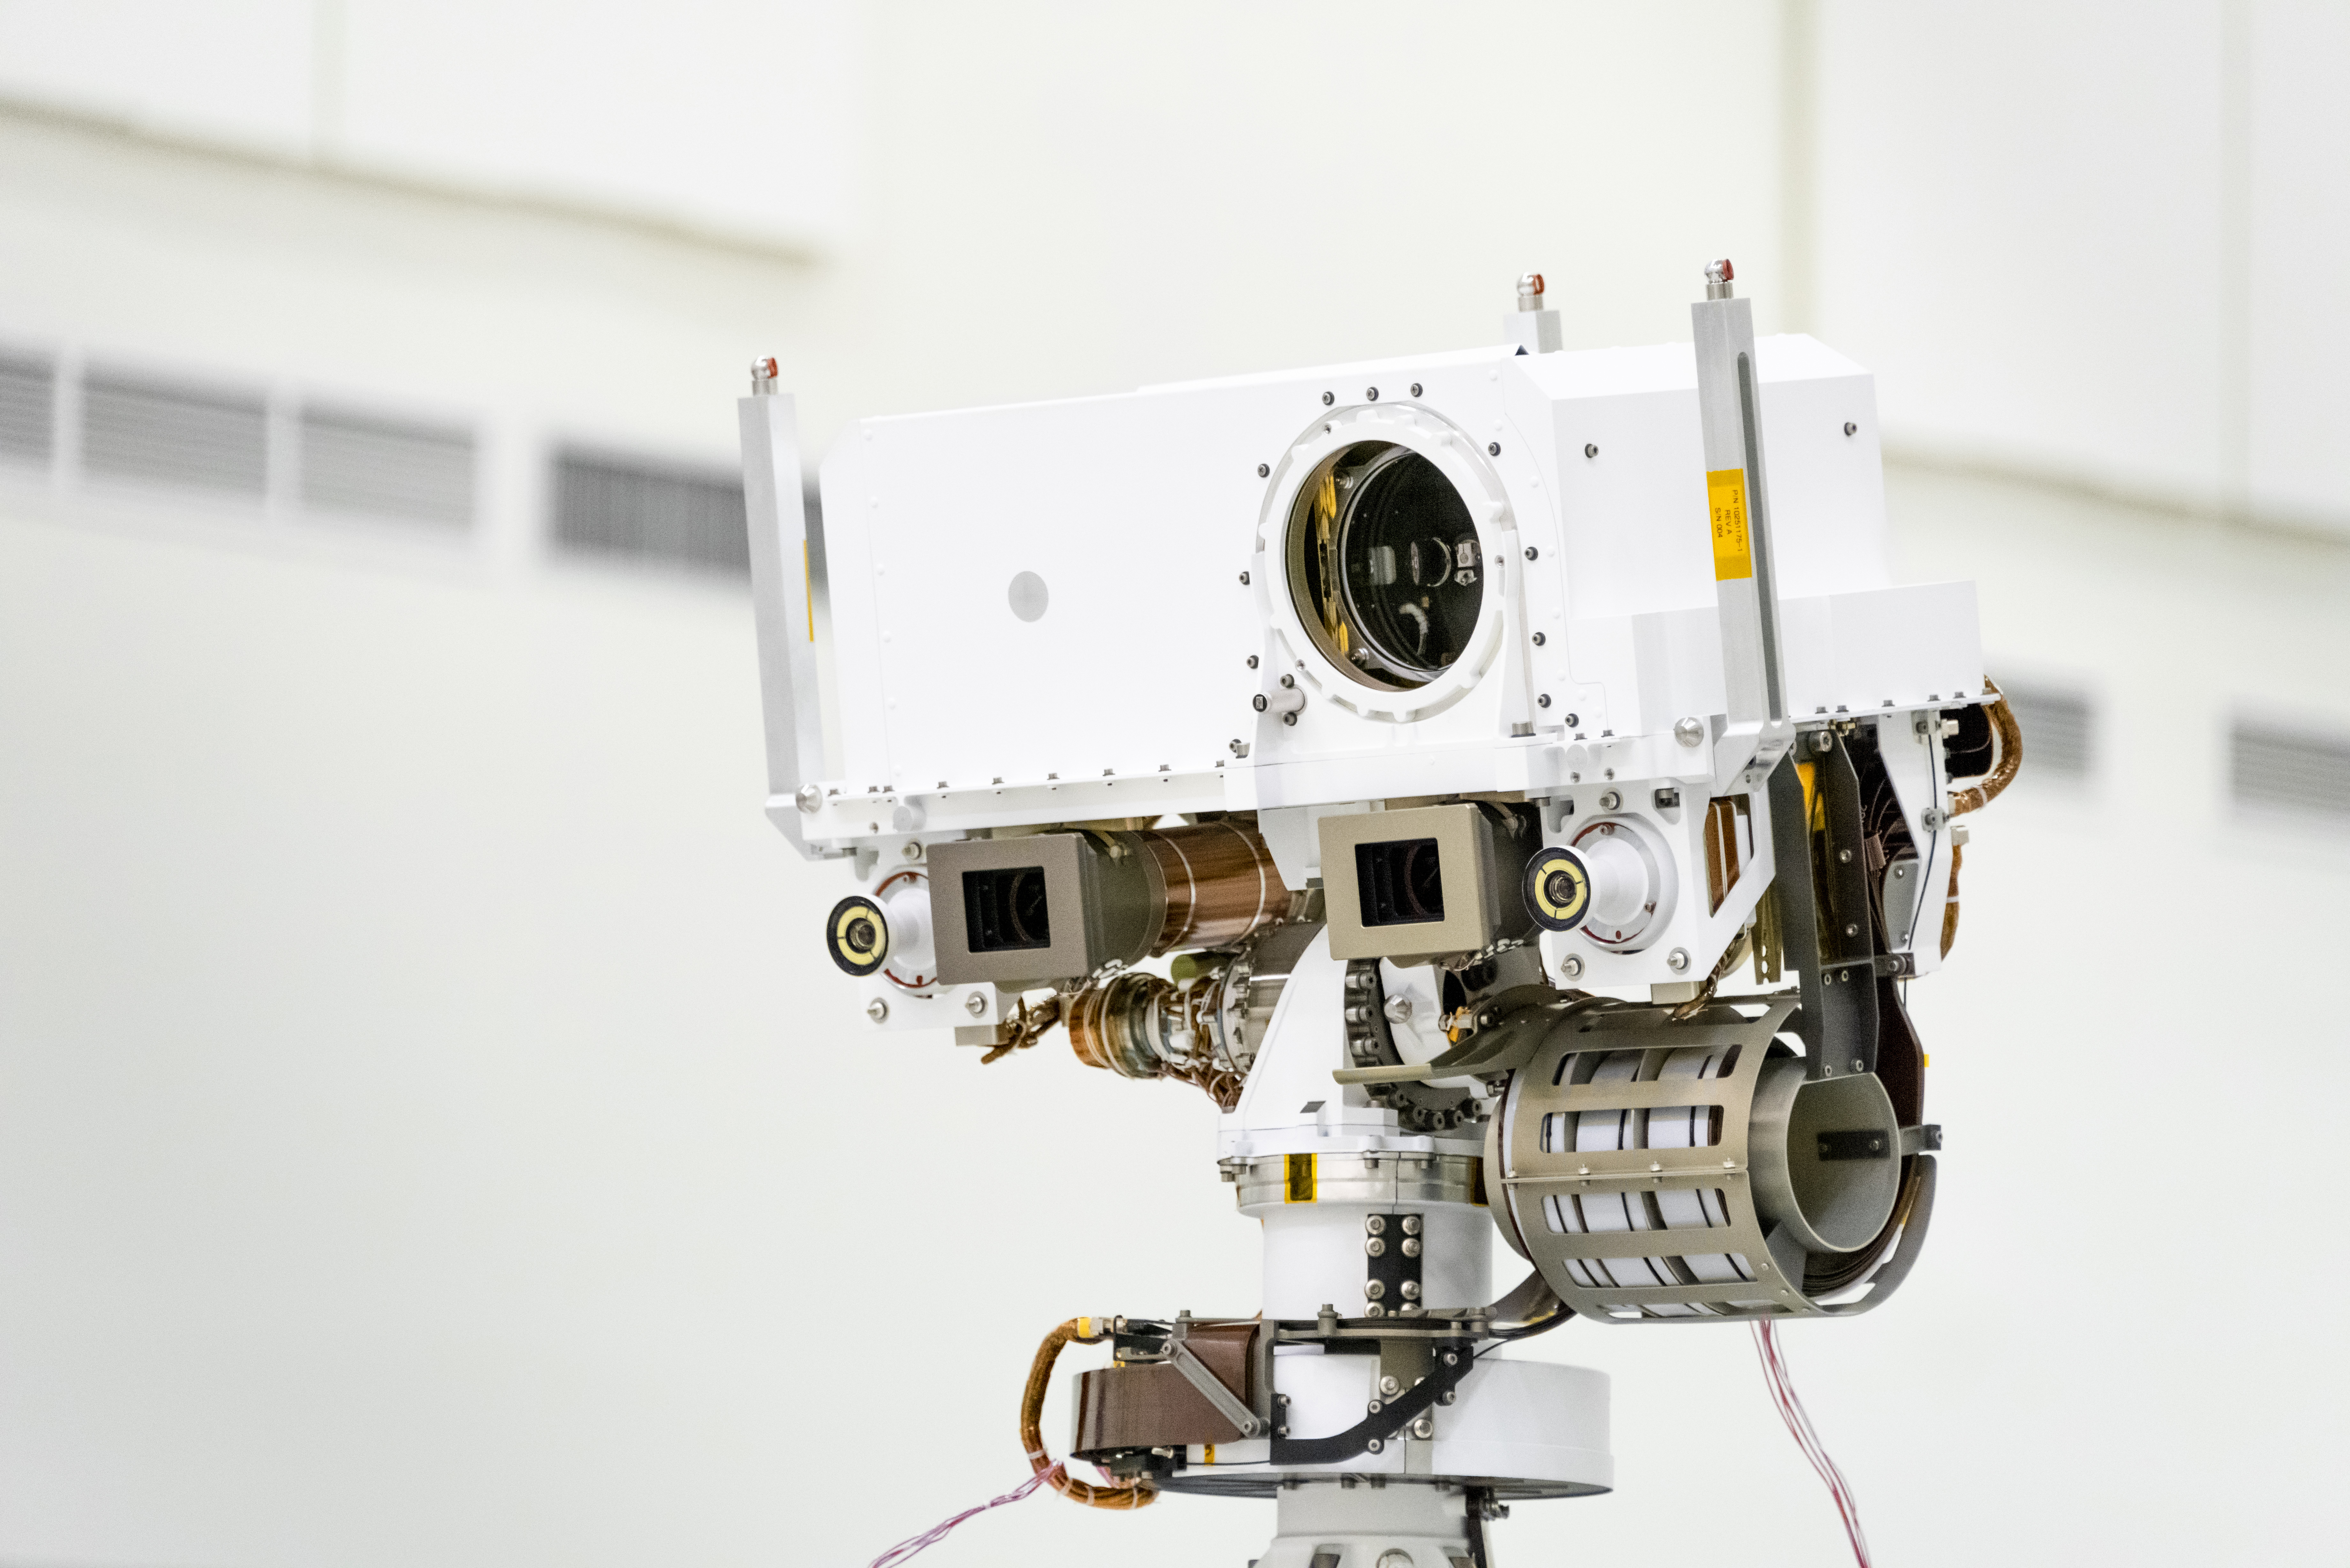

The Tippy Top of Mars 2020

This image, taken in the Spacecraft Assembly Facility’s High Bay 1 at the Jet Propulsion Laboratory in Pasadena, California, on July 23, 2019, shows a close-up of the head of Mars 2020’s remote sensing mast. The mast head contains the SuperCam instrument (its lens is in the large circular opening). In the gray boxes beneath mast head are the two Mastcam-Z imagers. On the exterior sides of those imagers are the rover’s two navigation cameras.

JPL is building and will manage operations of the Mars 2020 rover for the NASA Science Mission Directorate at the agency’s headquarters in Washington.

Credit: NASA/JPL-Caltech